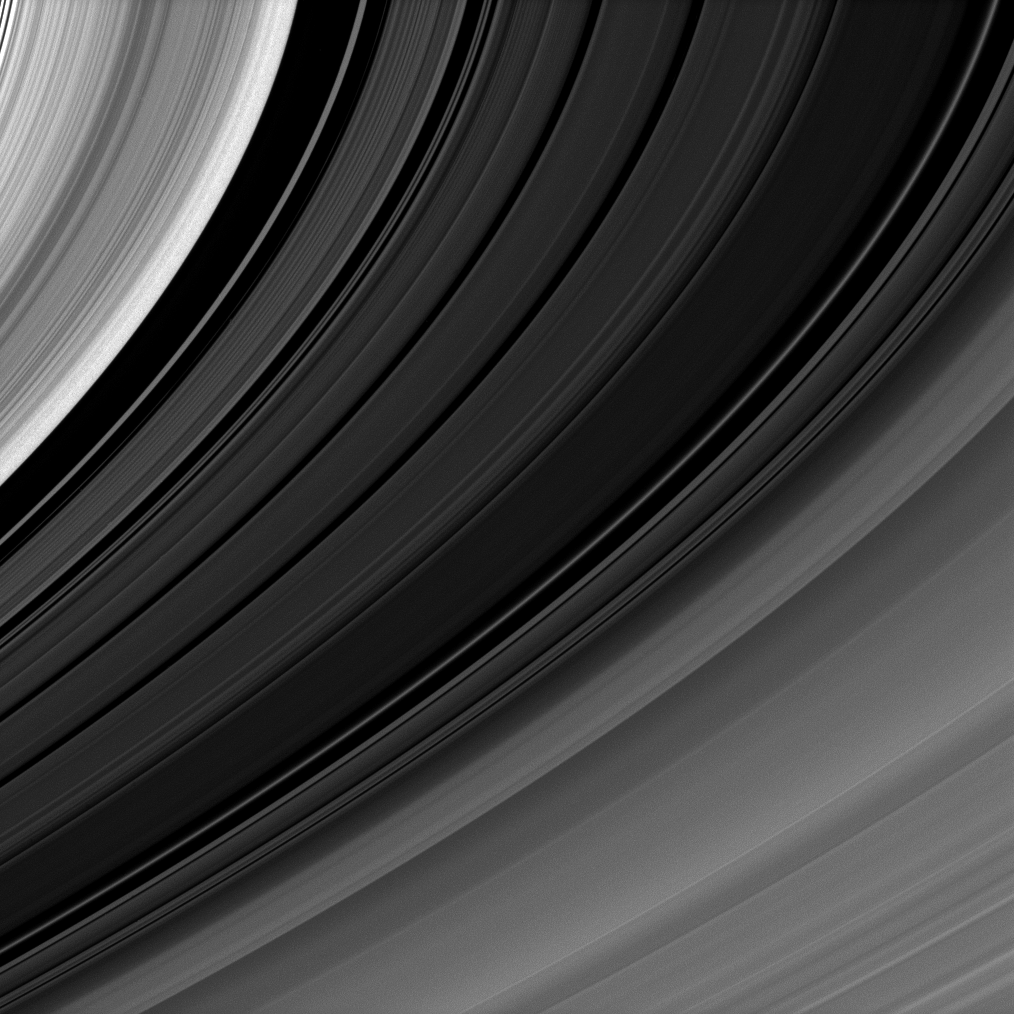

Shades Aplenty

The simple beauty of Saturn’s rings—curving lines of varied shades that have surrounded the planet for eons—is captured in visible light. The white edge of the B ring and the black of the Huygens Gap are on the left.

This view looks toward the sunlit side of the rings from about 7 degrees below the ringplane. The image was taken in visible light with the Cassini spacecraft narrow-angle camera on Jan. 14, 2009. The view was obtained at a distance of approximately 551,000 kilometers (343,000 miles) from Saturn and at a Sun-Saturn-spacecraft, or phase, angle of 155 degrees. Image scale is 3 kilometers (2 miles) per pixel.

The Cassini-Huygens mission is a cooperative project of NASA, the European Space Agency and the Italian Space Agency. The Jet Propulsion Laboratory, a division of the California Institute of Technology in Pasadena, manages the mission for NASA’s Science Mission Directorate, Washington, D.C. The Cassini orbiter and its two onboard cameras were designed, developed and assembled at JPL. The imaging operations center is based at the Space Science Institute in Boulder, Colo.

Credit: NASA/JPL/Space Science Institute